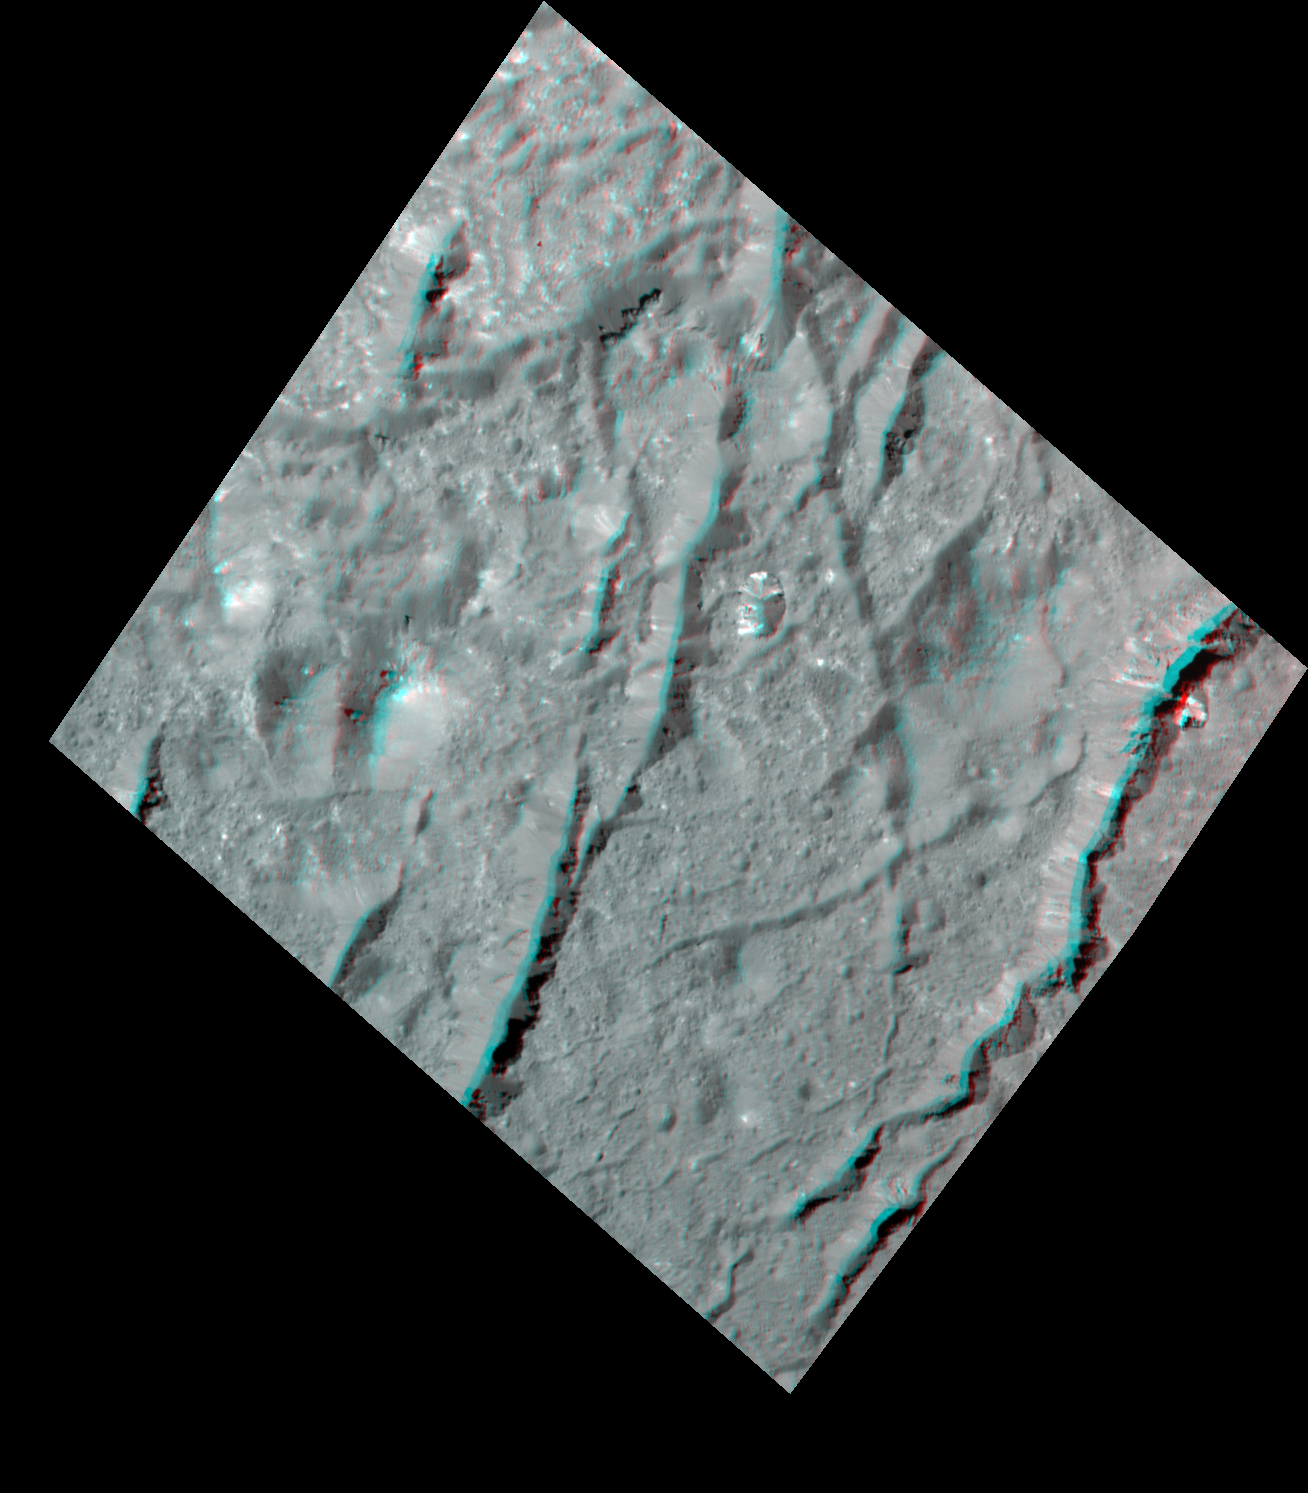

Cracks in the Floor of Occator Crater (3-D)

Scientists created this stereo view, called an anaglyph, with two images of the same part of Ceres’s surface taken by Dawn on different orbits and from different viewing angles. The images were artificially colored and combined so that when viewed through glasses with a red filter on the left and blue on the right, they provide a 3-D view.

The images used in this anaglyph were obtained by NASA’s Dawn spacecraft from an altitude of about 22 miles (35 kilometers).

The center of this image is located at about 18.9 degrees north latitude and 239.4 degrees east longitude.

Dawn’s mission is managed by JPL for NASA’s Science Mission Directorate in Washington. Dawn is a project of the directorates Discovery Program, managed by NASA’s Marshall Space Flight Center in Huntsville, Alabama. JPL is responsible for overall Dawn mission science. Orbital ATK Inc., in Dulles, Virginia, designed and built the spacecraft. The German Aerospace Center, Max Planck Institute for Solar System Research, Italian Space Agency and Italian National Astrophysical Institute are international partners on the mission team.

Credit: NASA/JPL-Caltech/UCLA/MPS/DLR/IDA/USRA-Lunar Planetary Institute